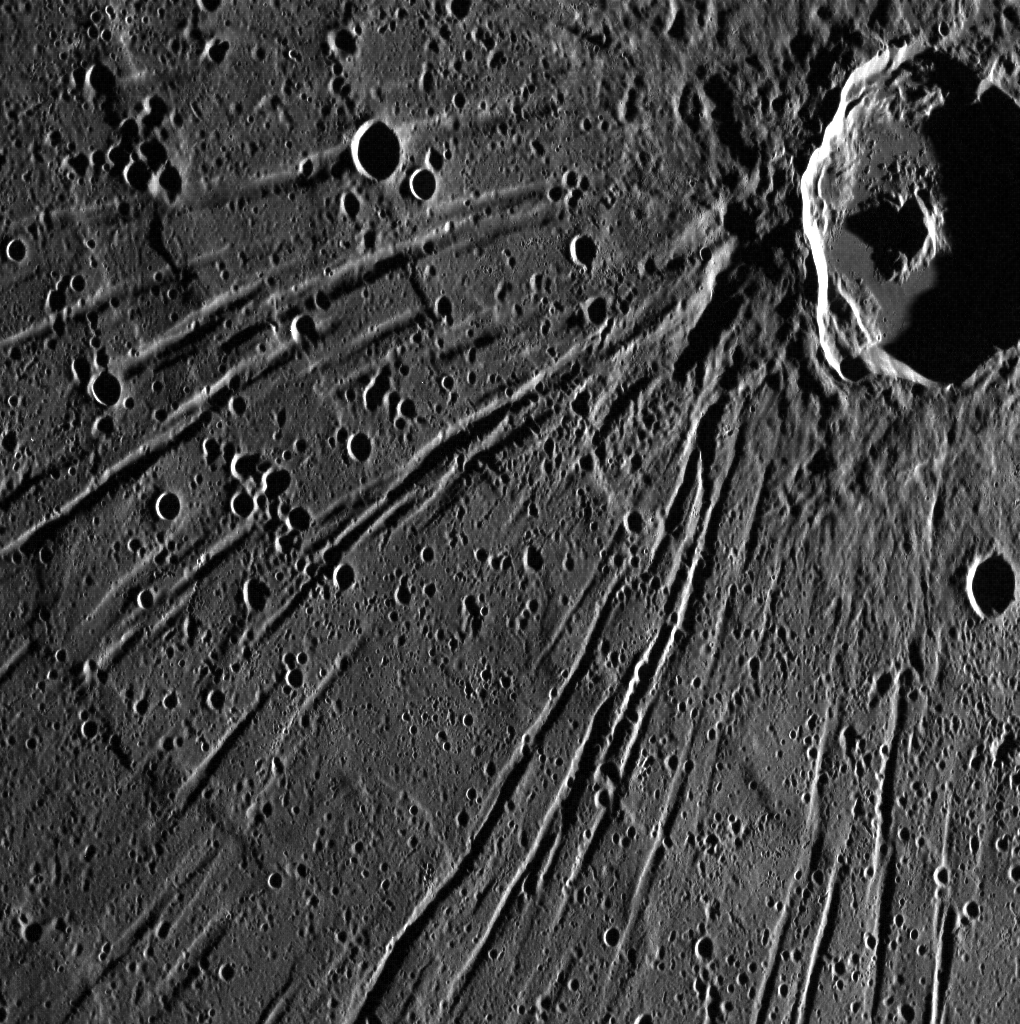

Apollodorus and the Pantheon

This spectacular image contains the crater Apollodorus and some of the Pantheon Fossae structure, a complex system of extensional troughs located near the center of the Caloris basin. Although Apollodorus is located close to the center of Pantheon Fossae, the crater and trough system appear to be unrelated. North is down in this image.

This image was acquired as part of MDIS’s high-resolution surface morphology base map. The surface morphology base map will cover more than 90% of Mercury’s surface with an average resolution of 250 meters/pixel (0.16 miles/pixel or 820 feet/pixel). Images acquired for the surface morphology base map typically have off-vertical Sun angles (i.e., high incidence angles) and visible shadows so as to reveal clearly the topographic form of geologic features.

The MESSENGER spacecraft is the first ever to orbit the planet Mercury, and the spacecraft’s seven scientific instruments and radio science investigation are unraveling the history and evolution of the Solar System’s innermost planet. Visit the Why Mercury? section of this website to learn more about the key science questions that the MESSENGER mission is addressing. During the one-year primary mission, MDIS is scheduled to acquire more than 75,000 images in support of MESSENGER’s science goals.

Date acquired: July 28, 2011
Image Mission Elapsed Time (MET): 220331898
Image ID: 560776
Instrument: Wide Angle Camera (WAC) of the Mercury Dual Imaging System (MDIS)
WAC filter: 7 (748 nanometers)
Center Latitude: 31.5°
Center Longitude: 165.0° E
Resolution: 115 meters/pixel
Scale: Apollodorus crater is approximately 42 km (26 mi.) in diameter.
Incidence Angle: 83.1°
Emission Angle: 38.3°
Phase Angle: 121.4°

These images are from MESSENGER, a NASA Discovery mission to conduct the first orbital study of the innermost planet, Mercury. For information regarding the use of images, see the MESSENGER image use policy.

Credit: NASA/Johns Hopkins University Applied Physics Laboratory/Carnegie Institution of Washington